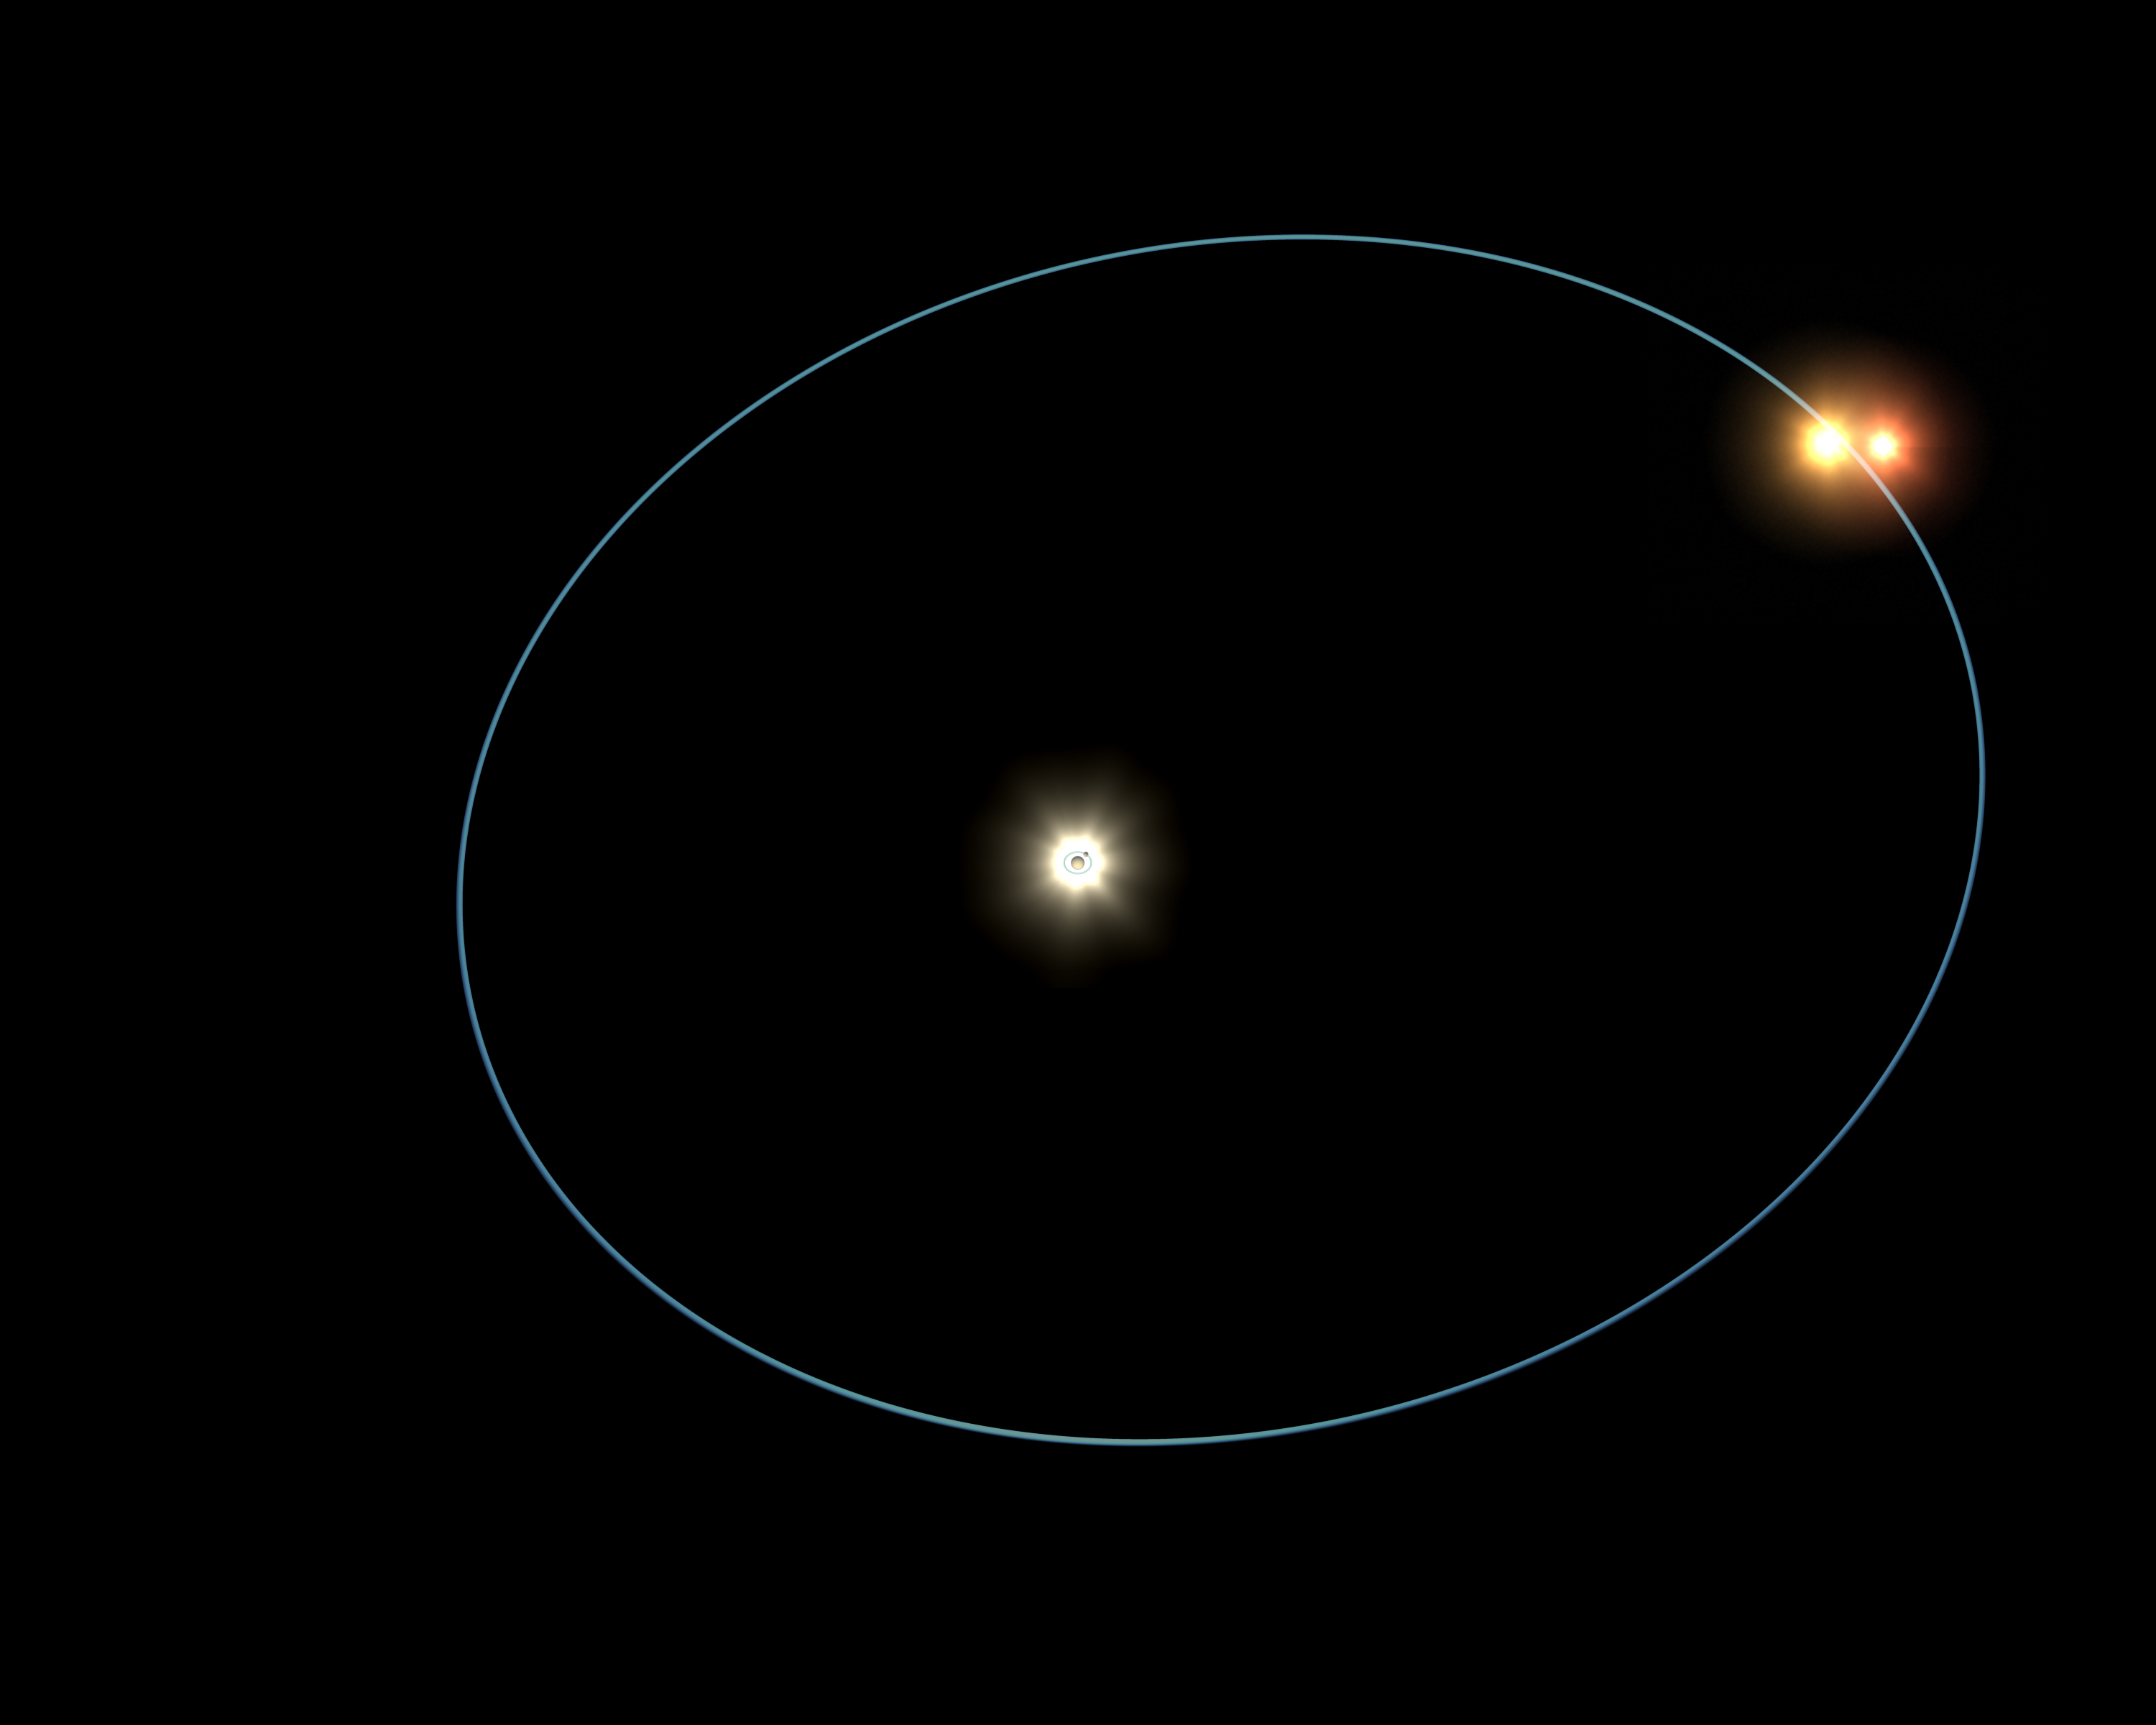

Circus Family of Stars (Artist’s Concept)

Quick Time Movie for PIA03521 Circus Family of Stars

This artist’s animation shows the clockwork-like orbits of a triple-star system called HD 188753, which was discovered to harbor a gas giant, or “hot Jupiter,” planet. The planet zips around the system’s main star (yellow, center) every 3.3 days, while the main star is circled every 25.7 years by a dancing duo of stars (yellow and orange, outer orbit). The star pair is locked in a 156-day orbit.

This eccentric star family is a cramped bunch; the distance between the main star and the outer pair of stars is about the same as that between the Sun and Saturn. Though multiple-star systems like this one are common in the universe, astronomers were surprised to find a planet living in such tight quarters.

One reason for the surprise has to do with theories of hot Jupiter formation. Astronomers believe that these planets begin life at the outer fringes of their stars, in thick dusty disks called protoplanetary disks, before migrating inward. The discovery of a world under three suns throws this theory into question. As seen in this animation, there is not much room at this system’s outer edges for a hot Jupiter to grow.

The discovery was made using the Keck I telescope atop Mauna Kea mountain in Hawaii. The triple-star system is located 149 light-years away in the constellation Cygnus.

The sizes and orbital periods in the animation are not shown to scale. The relative motions are shown with respect to the main star.

Credit: NASA/JPL-Caltech